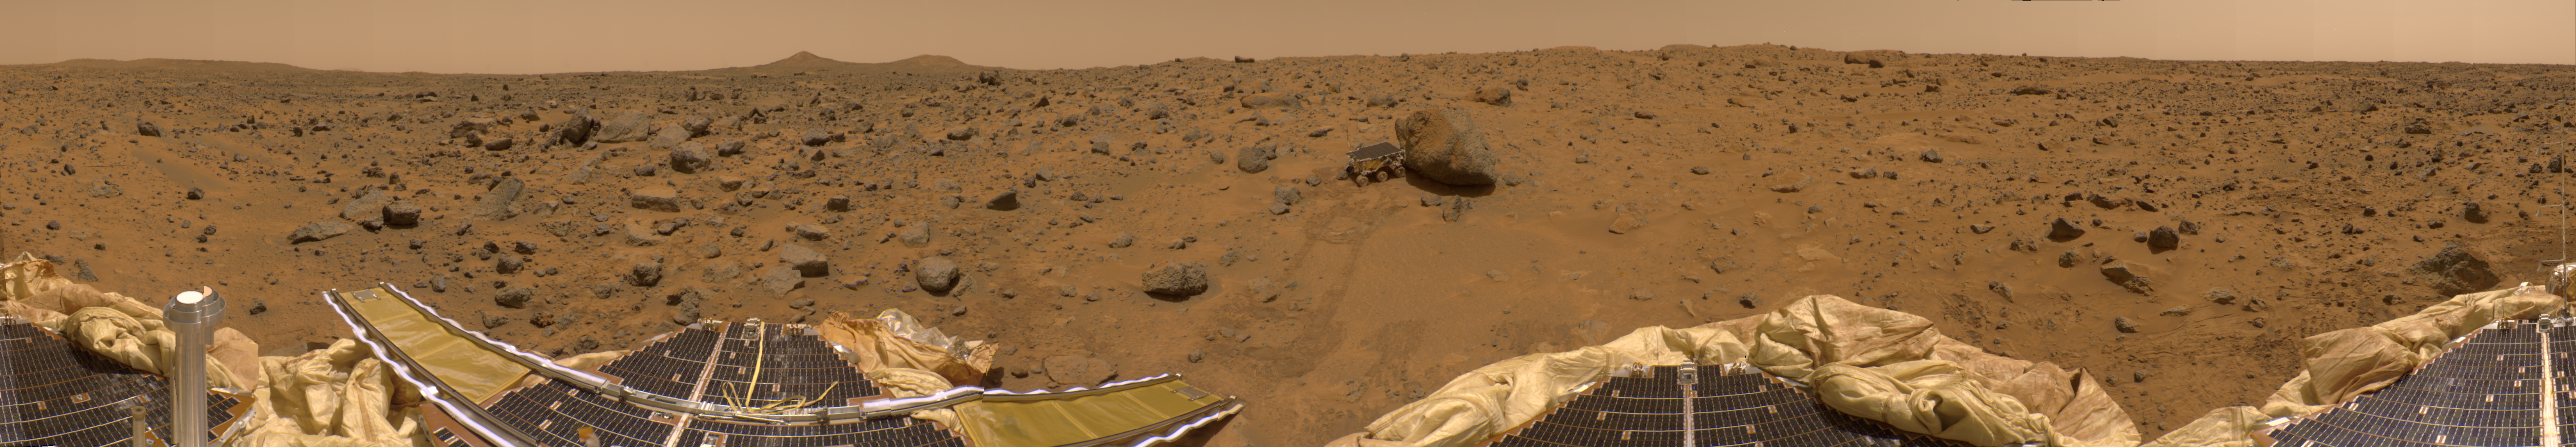

360-degree Color Panorama

This is a “geometrically improved” version of the 360- degree panorama heretofore known as the “Gallery Pan,” the first contiguous, uniform panorama taken by the Imager for Mars Pathfinder (IMP) over the course of Sols 8, 9, and 10. Different regions were imaged at different times over the three Martian days to acquire consistent lighting and shadow conditions for all areas of the panorama.

The IMP is a stereo imaging system that, in its fully deployed configuration, stands 1.8 meters above the Martian surface, and has a resolution of two millimeters at a range of two meters. In this geometrically improved version of the panorama, distortion due to a 2.5 degree tilt in the IMP camera mast has been removed, effectively flattening the horizon.

The IMP has color capability provided by 24 selectable filters — twelve filters per “eye.” Its red, green, and blue filters were used to take this image.

At left is a Lander petal and a metallic mast which is a portion of the low-gain antenna. Misregistration in the antenna and other Lander features is due to parallax in the extreme foreground. On the horizon the double “Twin Peaks” are visible, about 1-2 kilometers away. The rock “Couch” is the dark, curved rock at right of Twin Peaks. Another Lander petal is at left-center, showing the fully deployed forward ramp at far left, and rear ramp at right, which rover Sojourner used to descend to the surface of Mars on July 5. Immediately to the left of the rear ramp is the rock “Barnacle Bill,” which scientists found to be andesitic, possibly indicating that it is a volcanic rock (a true andesite) or a physical mixture of particles. Just beyond Barnacle Bill, rover tracks lead to Sojourner, shown using its Alpha Proton X-Ray Spectrometer (APXS) instrument to study the large rock “Yogi.” Yogi, low in quartz content, appears to be more primitive than Barnacle Bill, and appears more like the common basalts found on Earth.

The tracks and circular pattern in the soil leading up to Yogi were part of Sojourner’s soil mechanics experiments, in which varying amounts of pressure were applied to the wheels in order to determine physical properties of the soil. During its traverse to Yogi the rover stirred the soil and exposed material from several centimeters in depth. During one of the turns to deploy Sojourner’s Alpha Proton X-Ray Spectrometer, the wheels dug particularly deeply and exposed white material. Spectra of this white material show it is virtually identical to the rock “Scooby Doo,” and such white material may underlie much of the site. Deflated airbags are visible at the perimeter of all three Lander petals.

Mars Pathfinder is the second in NASA’s Discovery program of low-cost spacecraft with highly focused science goals. The Jet Propulsion Laboratory, Pasadena, CA, developed and manages the Mars Pathfinder mission for NASA’s Office of Space Science, Washington, D.C. JPL is a division of the California Institute of Technology (Caltech). The IMP was developed by the University of Arizona Lunar and Planetary Laboratory under contract to JPL. Peter Smith is the Principal Investigator.

Photojournal note: Sojourner spent 83 days of a planned seven-day mission exploring the Martian terrain, acquiring images, and taking chemical, atmospheric and other measurements. The final data transmission received from Pathfinder was at 10:23 UTC on September 27, 1997. Although mission managers tried to restore full communications during the following five months, the successful mission was terminated on March 10, 1998.

Credit: NASA/JPL